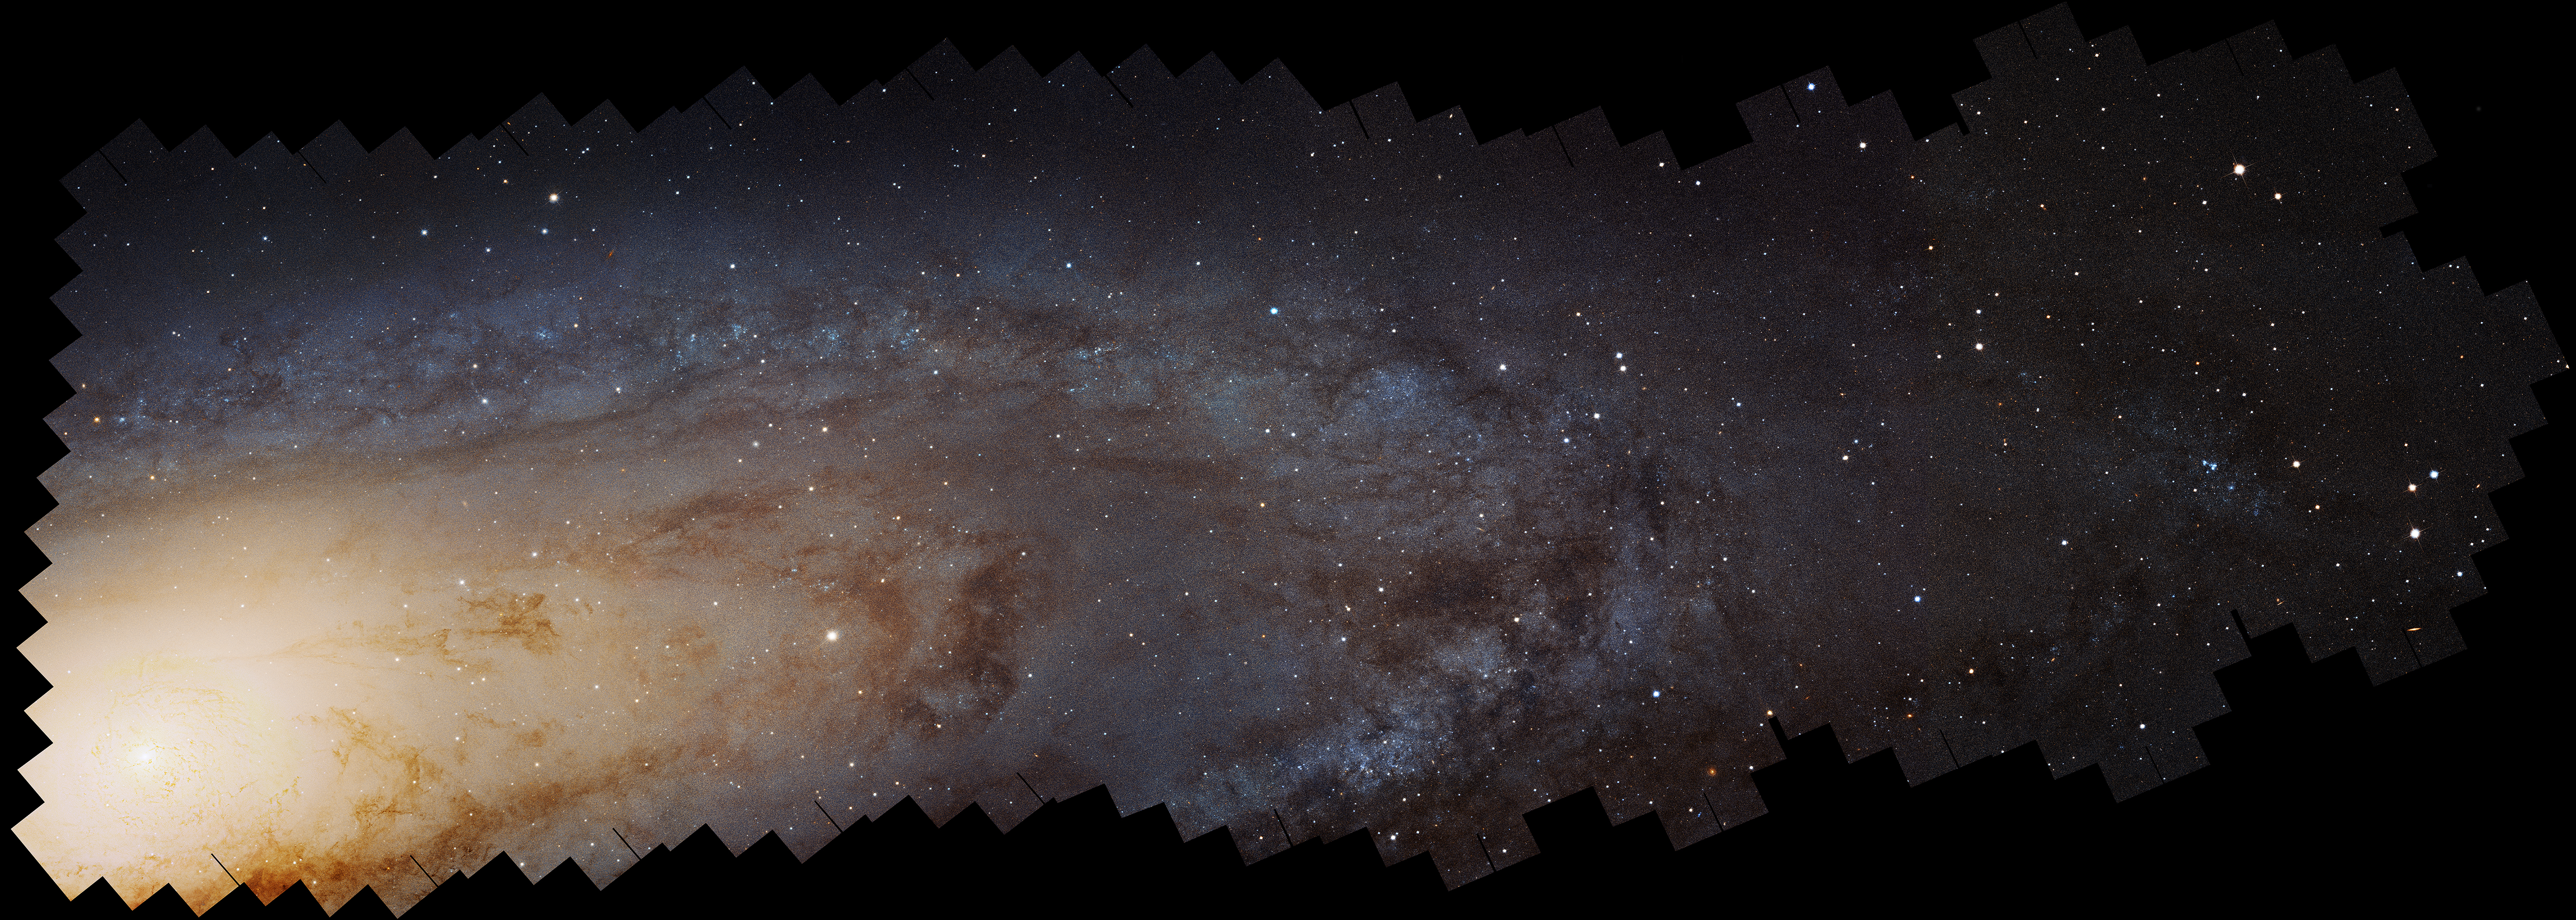

Hubble M31 PHAT Mosaic (Uncropped)

Editor's Note
On January 16, 2025, Hubble expanded on this mosaic with an even larger version, available here: NASA’s Hubble Traces Hidden History of Andromeda Galaxy.

The largest NASA Hubble Space Telescope image ever assembled, this sweeping bird's-eye view of a portion of the Andromeda galaxy (M31) is the sharpest large composite image ever taken of our galactic next-door neighbor. Though the galaxy is over 2 million light-years away, the Hubble telescope is powerful enough to resolve individual stars in the 61,000-light-year-long stretch of the galaxy's pancake-shaped disk seen here. It's like photographing a beach and resolving individual grains of sand. And, Hubble astronomers see lots of stars in this sweeping view – over 100 million, with some of them in thousands of star clusters seen embedded in the disk.

Hubble traces densely packed stars extending from the innermost hub of the galaxy seen at left. Moving out from this central galactic bulge, the panorama sweeps from the galaxy's central bulge across lanes of stars and dust to the sparser outer disk. Large groups of young blue stars indicate the locations of star clusters and star-forming regions. The stars bunch up in the blue ring-like feature toward the right side of the image. The dark silhouettes trace out complex dust structures. Underlying the entire galaxy is a smooth distribution of cooler red stars that trace Andromeda's evolution over billions of years.

Because the galaxy is only 2.5 million light-years from Earth, it is a much bigger target in the sky than the myriad galaxies Hubble routinely photographs that are billions of light-years away. This means that the Hubble survey consists of 7,398 exposures taken over 411 individual pointings and assembled together into a mosaic image. The edges of the mosaic form a sawtooth pattern created by stitching together the multiple fields.

The panorama is the product of the Panchromatic Hubble Andromeda Treasury (PHAT) program. Images were obtained from viewing the galaxy in near-ultraviolet, visible, and near-infrared wavelengths, using the Advanced Camera for Surveys and the Wide Field Camera 3 aboard Hubble. This view shows the galaxy in its natural visible-light color, as photographed with the Advanced Camera for Surveys in red and blue filters July 2010 through October 2013.

The panorama is being presented at the 225th Meeting of the Astronomical Society in Seattle, Washington.

Credit: NASA, ESA, J. Dalcanton, B.F. Williams, and L.C. Johnson (University of Washington), the PHAT team, and R. Gendler